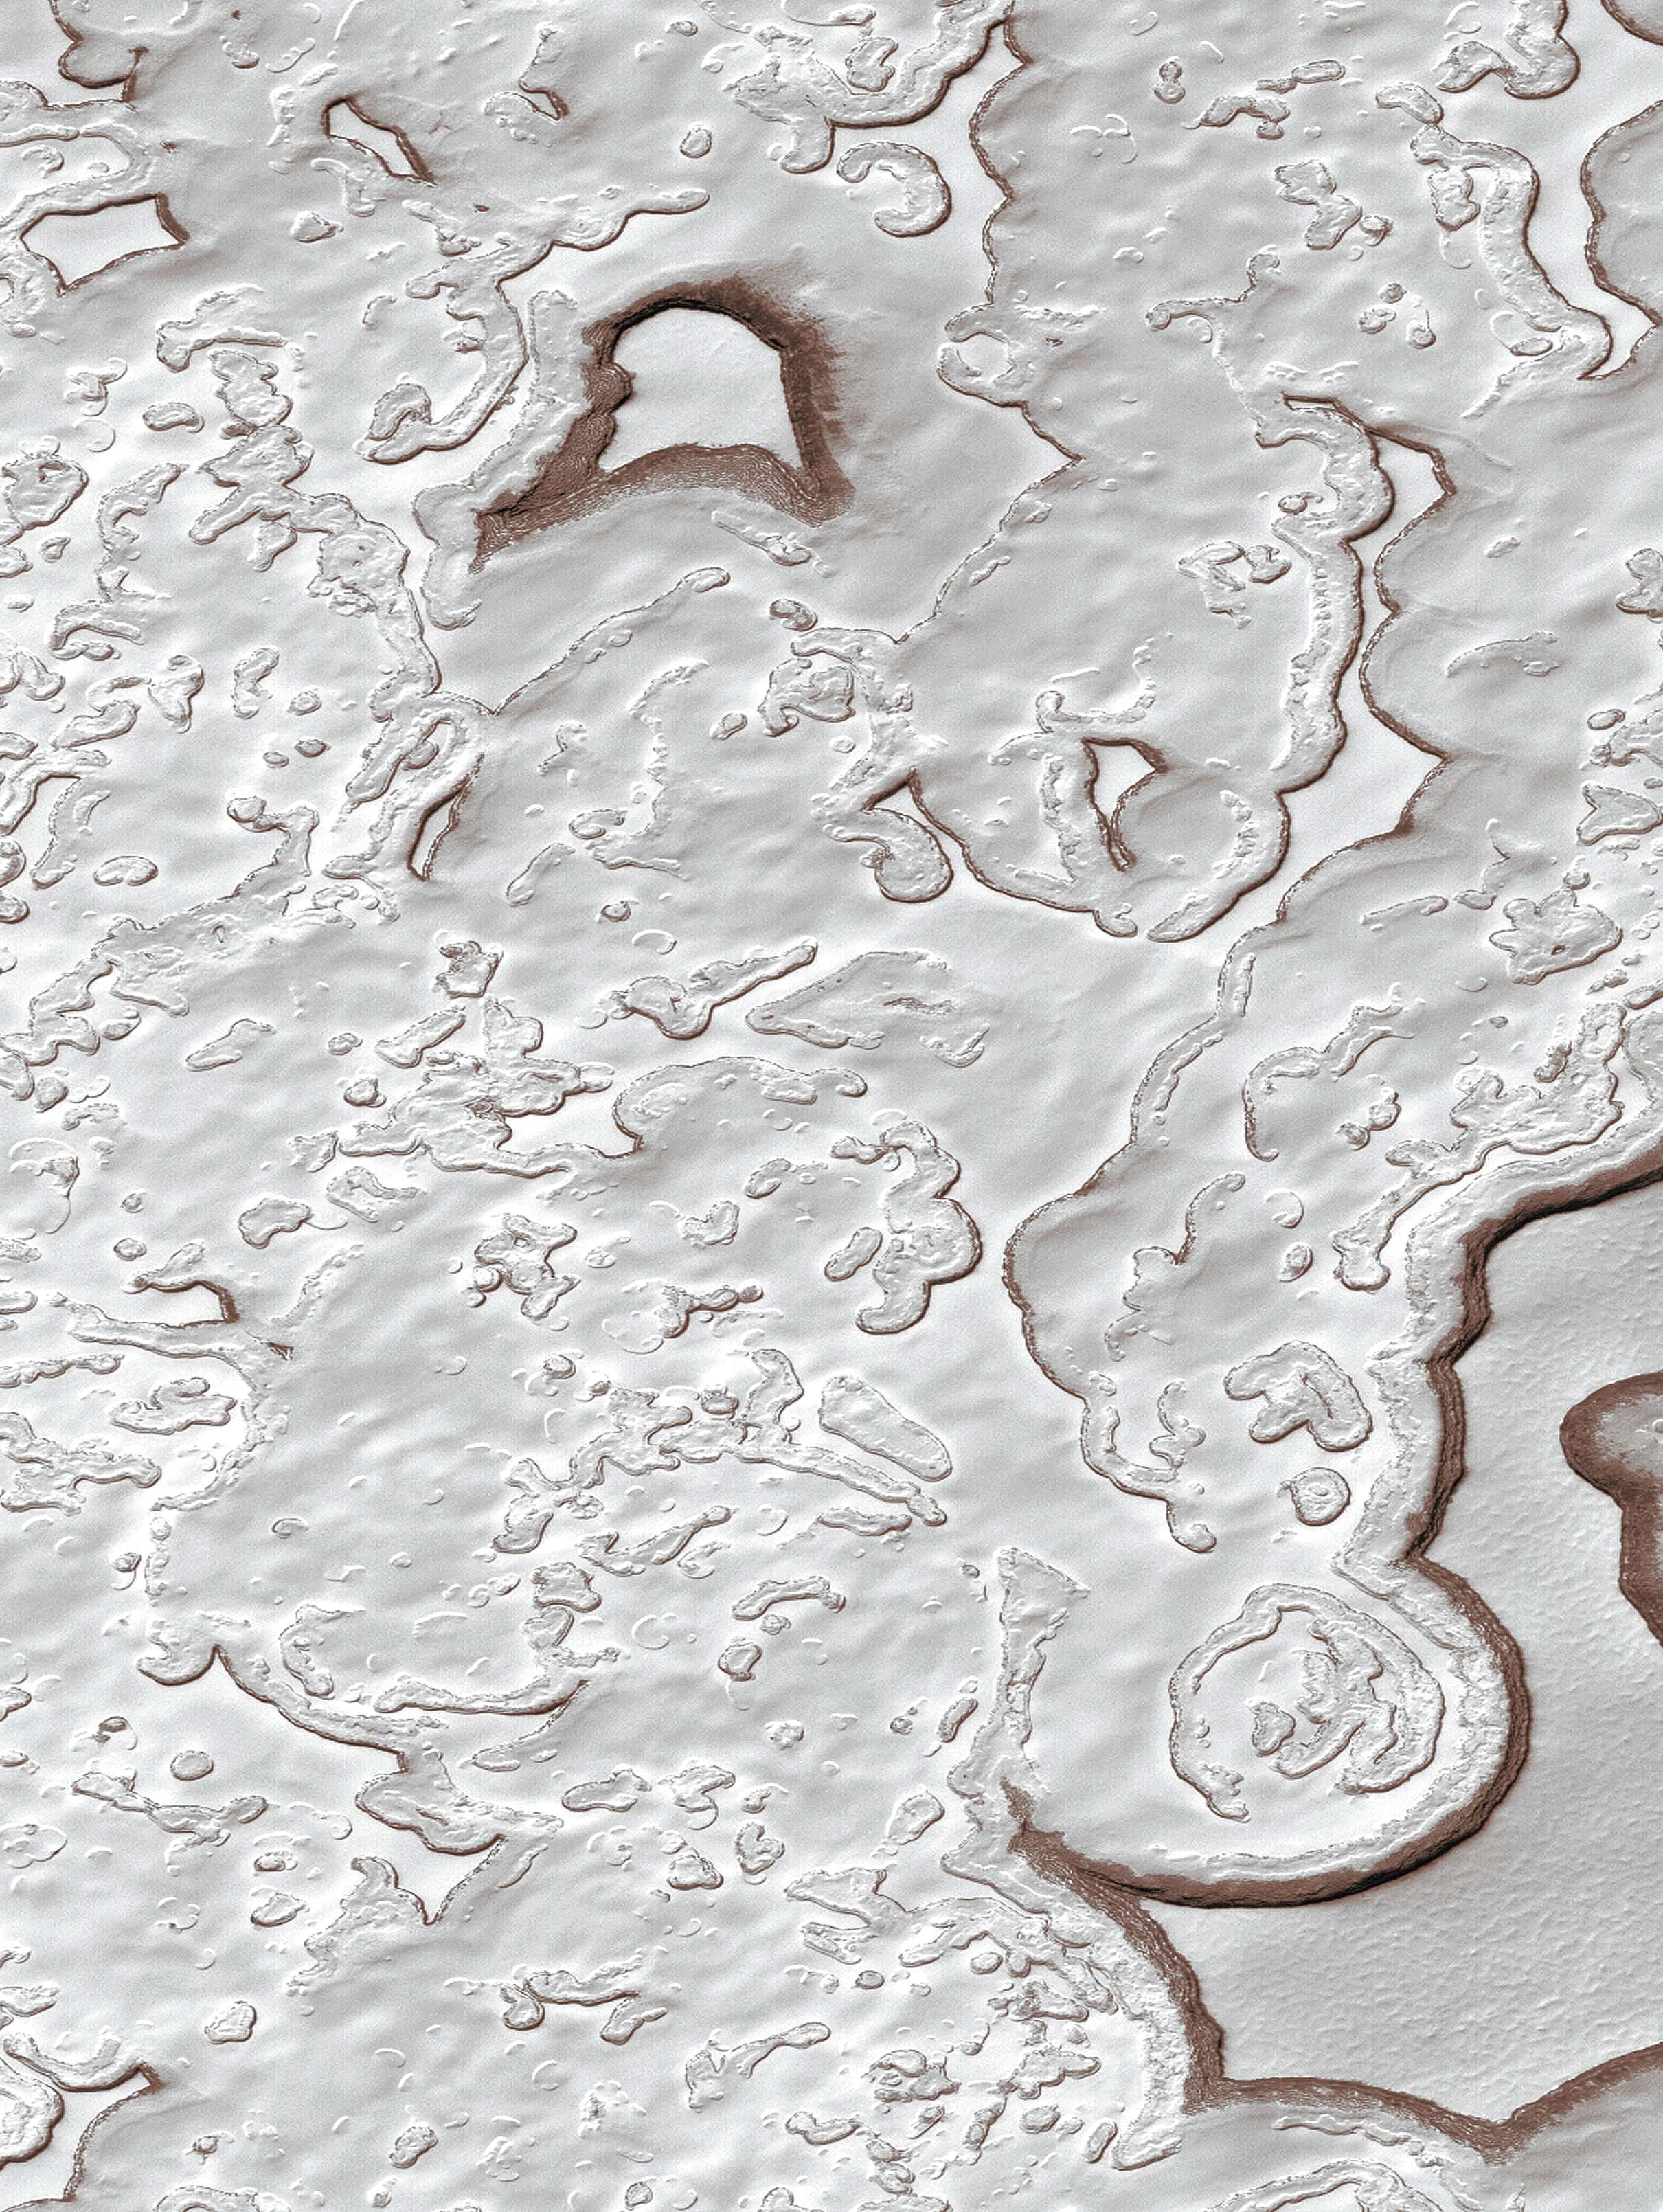

MOC View of the Martian South Polar Residual Cap

The portion of the martian south polar cap that persists through each southern hemisphere summer is known as the residual cap. This Mars Global Surveyor (MGS) Mars Orbiter Camera (MOC) image shows a 2.9 by 4.8 km (1.8 by 3 mi) area of the south polar residual cap as it appeared in mid-summer on 23 February 2000. The landscape of the south polar residual cap is dominated by layered, frozen carbon dioxide (“dry ice”) that has been eroded into a variety of pits, troughs, buttes, and mesas. Commonly, the pits are circular and the mesa scarps are arcuate. In summer, as carbon dioxide is subliming away, the scarps bounding the pits and mesas darken. The darkened slopes may indicate that small amounts of dust are present, mixed-in with the ice. The ice is layered, indicating many cycles of deposition preceded the present period of sublimation and erosion. Recent MGS MOC images acquired in 2001 have indicated that the scarps are retreating an average of 3 meters (3.3 yards) per martian year. As more carbon dioxide is released into the atmosphere each southern spring and summer, the atmospheric pressure of Mars may increase such that it could double in a few hundred to a thousand Mars years (687 Earth days = 1 Mars year). The picture shown here is from MOC image M12-02295 and is illuminated by sunlight from the lower right.

A version of this picture appears on the cover of the December 7, 2001, issue ofScience and accompanies a paper regarding the MGS MOC discovery of evidence for martian climate change.

Credit: NASA/JPL/MSSS